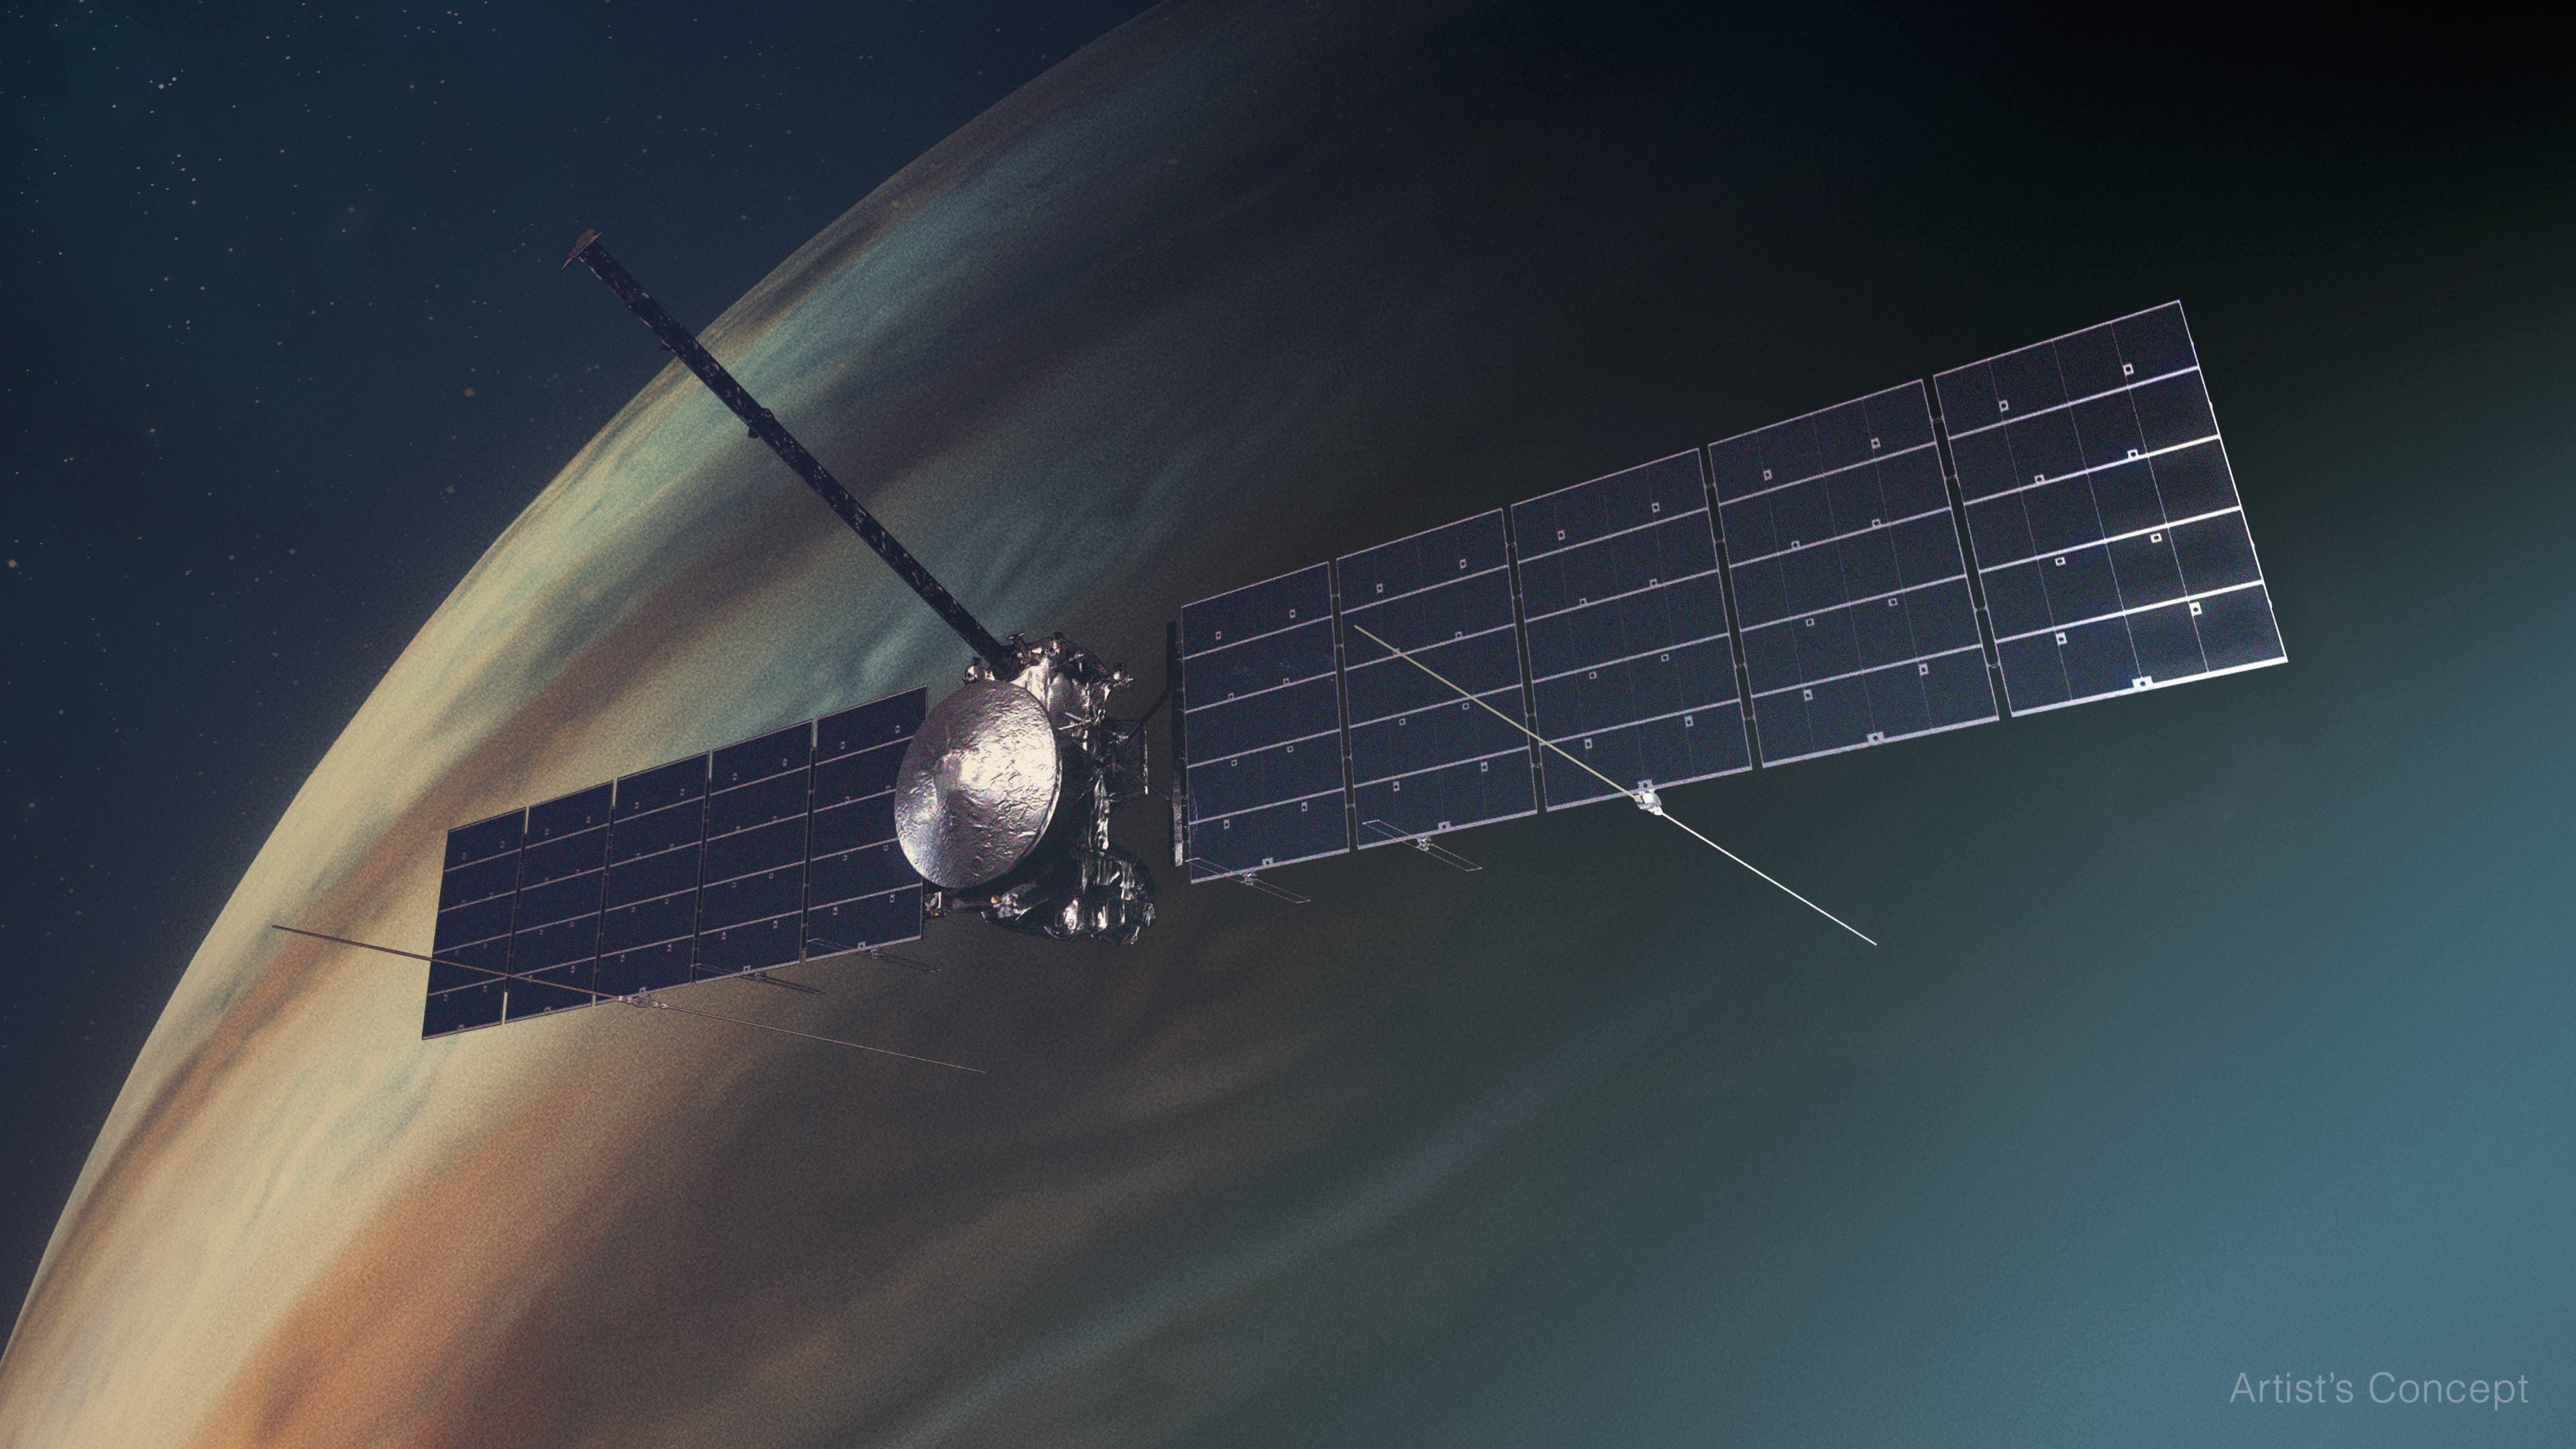

Europa Clipper Artist’s Concept

This artist’s concept depicts NASA’s Europa Clipper spacecraft in orbit around Jupiter.

Scientists believe Jupiter’s icy moon Europa harbors a vast internal ocean that may have conditions suitable for supporting life. While orbiting Jupiter, the spacecraft will fly by the moon about 50 times, allowing its science instruments to gather data on Europa’s atmosphere, surface, and interior – information that will help scientists learn more about the ocean, the ice crust, and potential plumes that may be venting subsurface water into space.

Europa Clipper’s three main science objectives are to determine the thickness of the moon’s icy shell and its interactions with the ocean below, to investigate its composition, and to characterize its geology. The mission’s detailed exploration of Europa will help scientists better understand the astrobiological potential for habitable worlds beyond our planet.

Managed by Caltech in Pasadena, California, NASA’s Jet Propulsion Laboratory leads the development of the Europa Clipper mission in partnership with APL for NASA’s Science Mission Directorate in Washington. APL designed the main spacecraft body in collaboration with JPL and NASA’s Goddard Space Flight Center in Greenbelt, Maryland, NASA’s Marshall Space Flight Center in Huntsville, Alabama, and Langley Research Center in Hampton, Virginia. The Planetary Missions Program Office at Marshall executes program management of the Europa Clipper mission.

Credit: NASA/JPL-Caltech